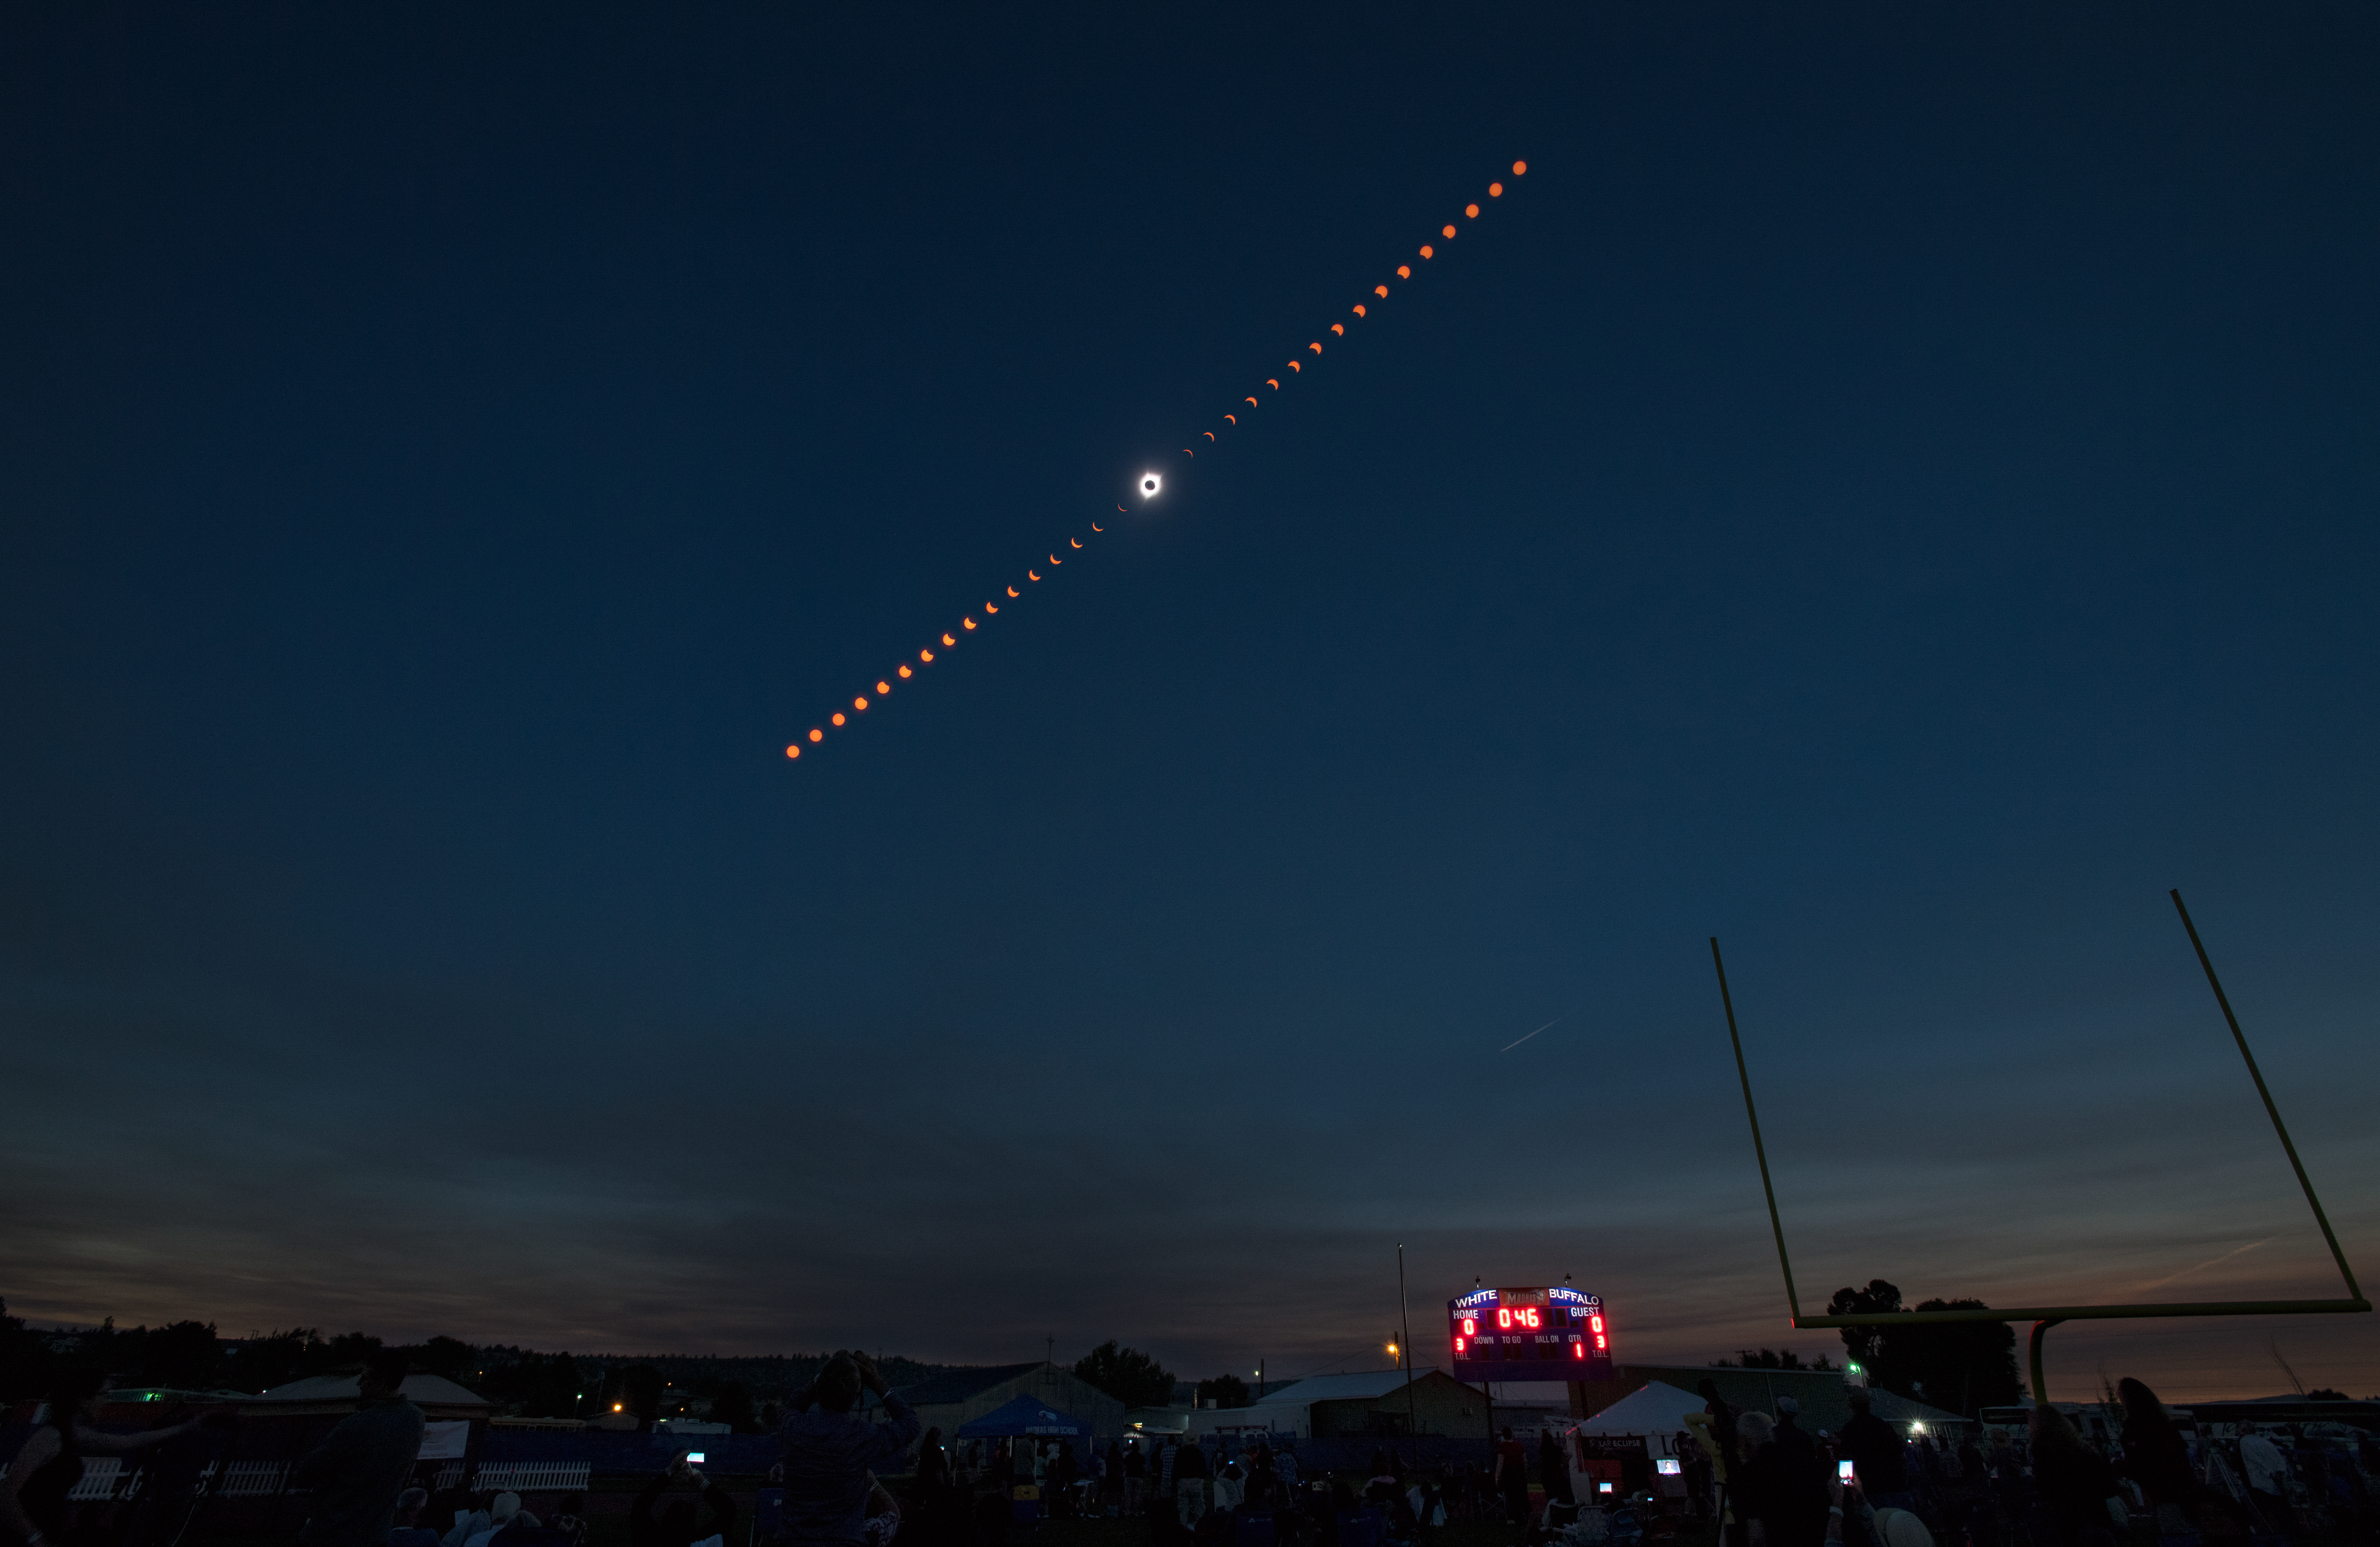

2017 Total Solar Eclipse

This composite image shows the progression of a total solar eclipse over Madras, Oregon on Monday, Aug. 21, 2017. A total solar eclipse swept across a narrow portion of the contiguous United States from Lincoln Beach, Oregon to Charleston, South Carolina. A partial solar eclipse was visible across the entire North American continent along with parts of South America, Africa, and Europe.

Credit: (NASA/Aubrey Gemignani)